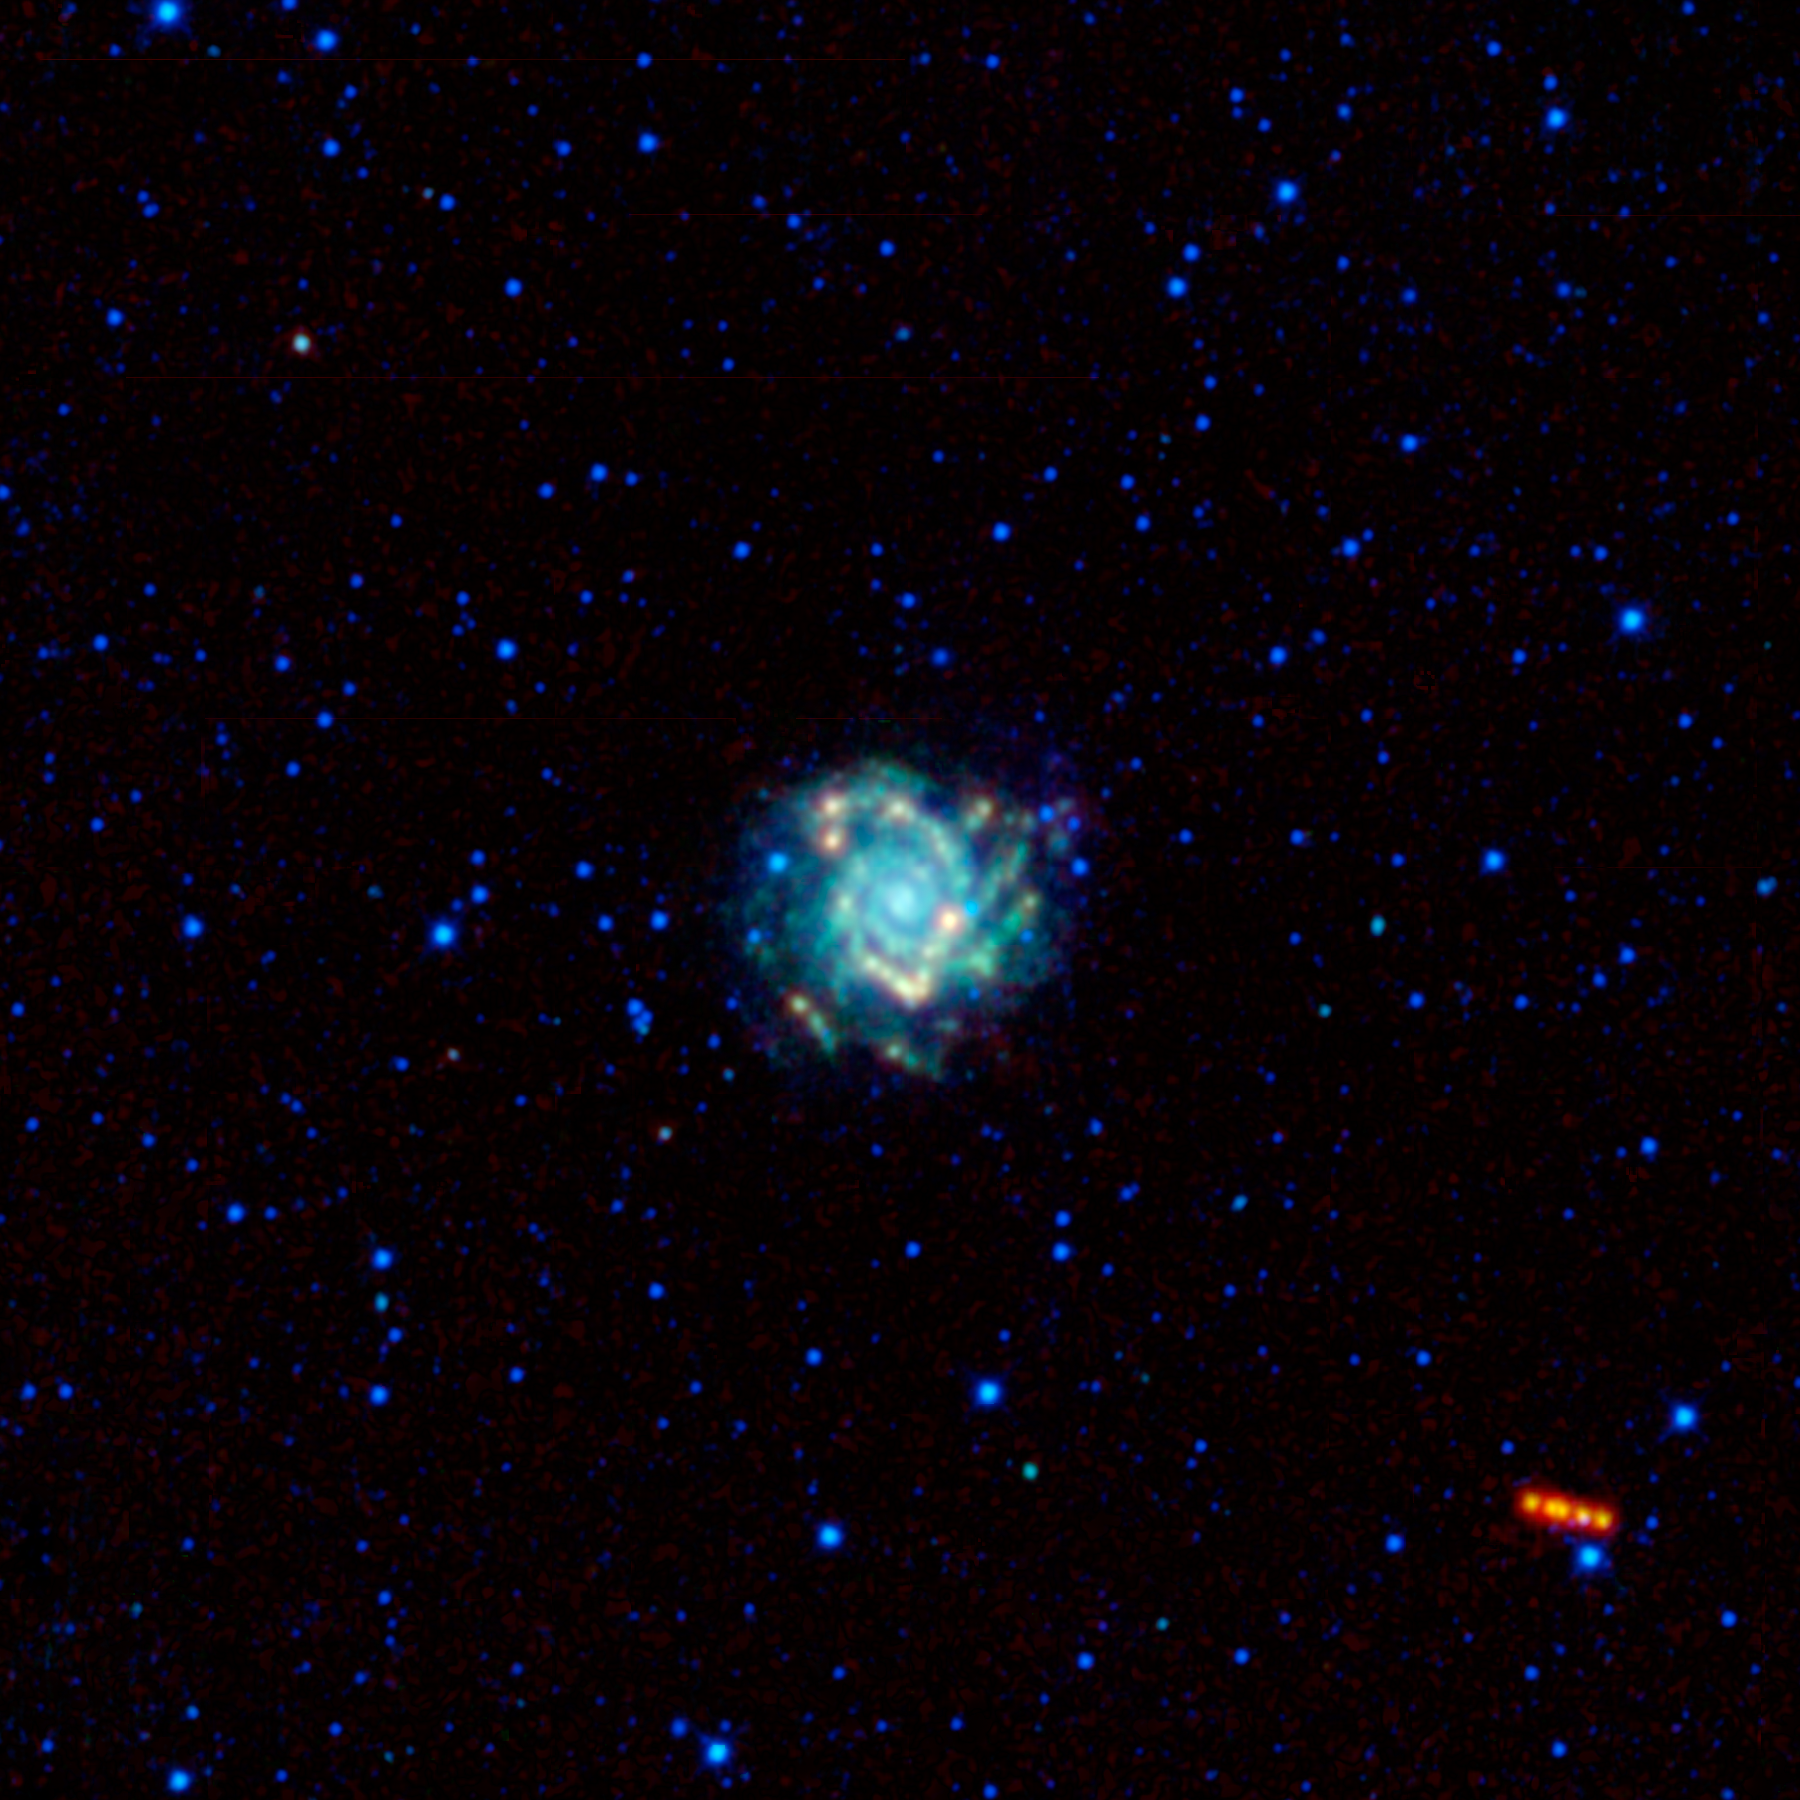

A Spiral Galaxy is Visited by a Trojan War Hero

It’s a bird! It’s a plane! Nope, it’s an asteroid tracking its way across the sky with a beautiful spiral galaxy in the background. In the center of this new mosaic image captured by NASA’s Wide-field Infrared Survey Explorer (WISE) is the galaxy Messier 74, with its spiral arms seen face-on. The bright reddish object moving across the lower right part of the image is the much closer asteroid 3540 Protesilaos, seen at different points in its orbit around the sun. WISE observed and detected this previously known asteroid a total of ten times, although only a few of those frames were used in this mosaic.

Also known as NGC 628, the Messier 74 galaxy is between 24.5 and 36 million light-years away, and has a diameter of about 100,000 light-years. It is suspected to have a black hole at its center, with a mass equal to 10,000 suns. It is one of only a handful of known black holes with masses intermediate between the relatively smaller ones that form from collapsing stars and the supermassive black holes millions of times more massive than the sun, which are more typically found at the centers of galaxies. Although it is called a Messier object, Messier 74 was actually discovered by Pierre Mechain in 1780, who then told his friend Charles Messier about it. As one of the dimmest of all Messier objects, this galaxy is a challenge for amateur astronomers to see in visible light, but the WISE cameras captured it clearly in infrared light.

The colors used in this image represent different wavelengths of infrared radiation. Blue and cyan represent light at 3.4 and 4.6 microns, respectively. These colors show both nearby stars inside the Milky Way galaxy and the combined light of billions of stars that make up Messier 74. Green and red represent light from 12 and 22 microns, respectively. These colors show light from cooler objects and material. Dust in star-forming regions in Messier 74 traces its spiral structure. The coolest object in the picture is the asteroid 3540 Protesilaos.

This asteroid was first seen in 1973 by the German astronomer Freimut Börngen, who discovered more than 500 asteroids while he was researching galaxies. At the time that WISE observed 3540 Protesilaos, it was at a distance of 772 million kilometers from Earth (480 million miles, or about 43 light-minutes). It is classified as a Jupiter Trojan minor planet, which are small rocky bodies that share the same orbit around the sun as the planet Jupiter. Based on the infrared observations, the WISE team estimates the asteroid to be about 90 kilometers (56 miles) across and to reflect only a few percent of the light that lands on it, which makes it about as dark as coal.

By convention, Trojan asteroids are named after the heroes from the Trojan War. In this case, asteroid 3540 is named after the hero Protesilaos. According to Greek mythology, Protesilaos was the first Greek to set foot on Trojan land during the war. Unfortunately for him, there was a prophecy that the first soldier in the war to step onto land from a battle ship would die. The prophecy quickly came true and Protesilaos was killed.

JPL manages the Wide-field Infrared Survey Explorer for NASA’s Science Mission Directorate, Washington. The principal investigator, Edward Wright, is at UCLA. The mission was competitively selected under NASA’s Explorers Program managed by the Goddard Space Flight Center, Greenbelt, Md. The science instrument was built by the Space Dynamics Laboratory, Logan, Utah, and the spacecraft was built by Ball Aerospace & Technologies Corp., Boulder, Colo. Science operations and data processing take place at the Infrared Processing and Analysis Center at the California Institute of Technology in Pasadena. Caltech manages JPL for NASA.

Credit: NASA/JPL-Caltech/UCLA